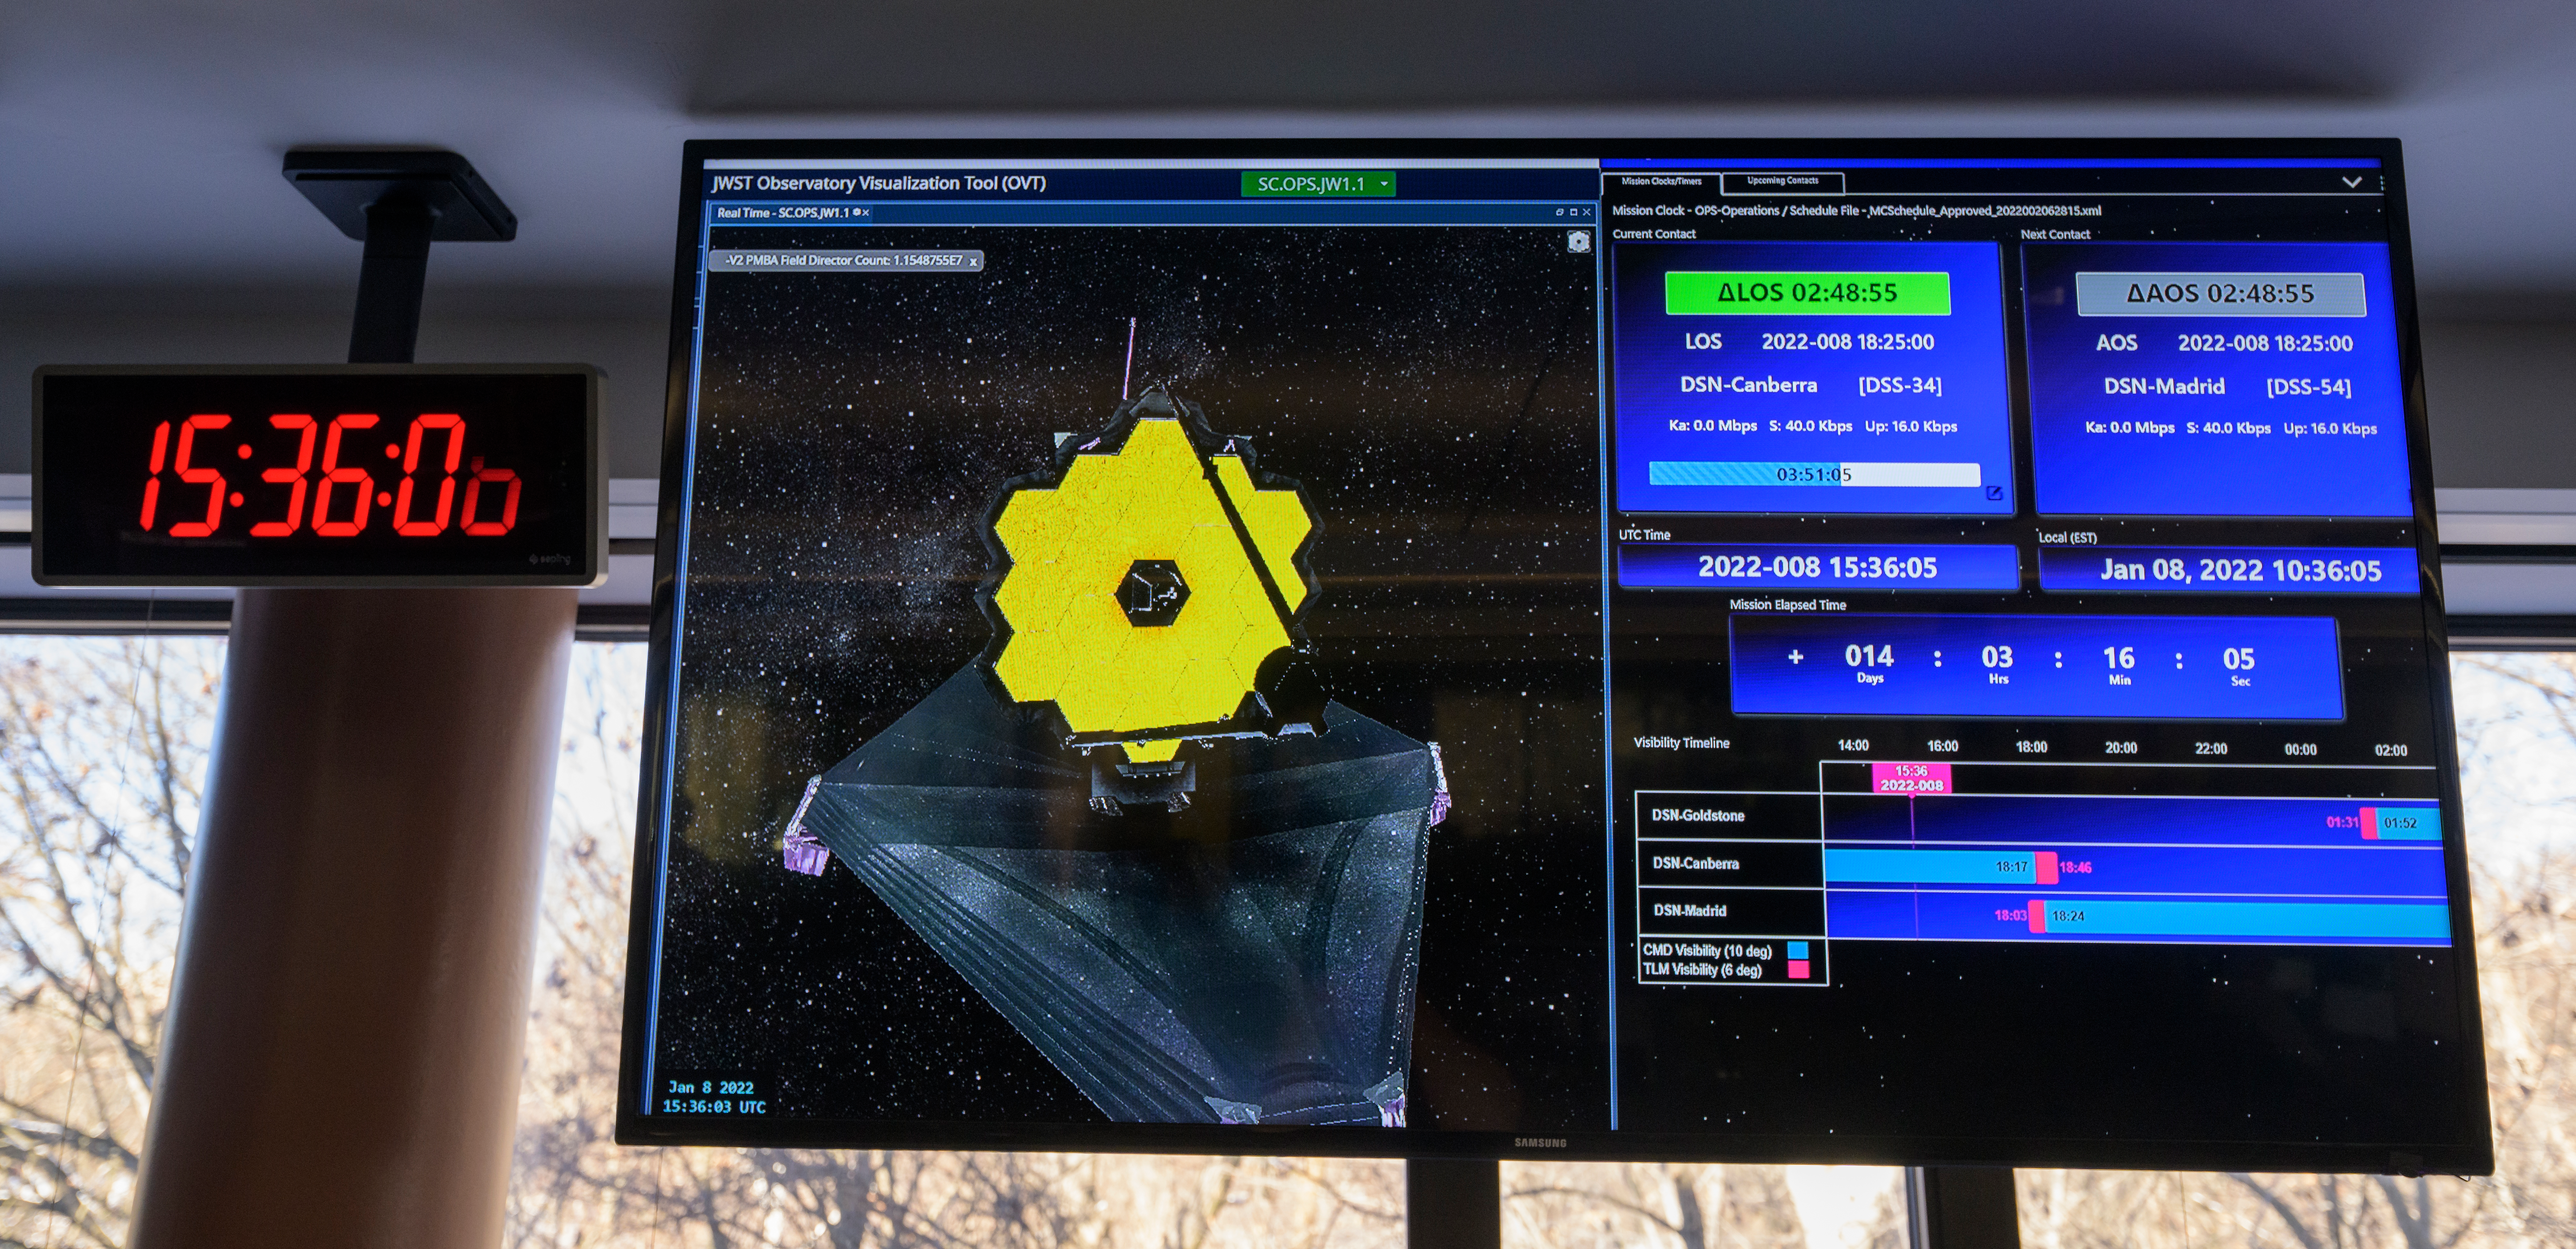

James Webb Space Telescope Second Primary Mirror Deployment

A monitor in the NASA James Webb Space Telescope flight control room of the Space Telescope Science Institute shows the progress of the second primary mirror wing latching on the Webb observatory, Saturday, Jan. 8, 2022, in Baltimore. When fully latched, the infrared observatory will have completed its unprecedented process of unfolding in space to prepare for science operations. Webb will study every phase of cosmic history—from within our solar system to the most distant observable galaxies in the early universe.

Credit: NASA/Bill Ingalls